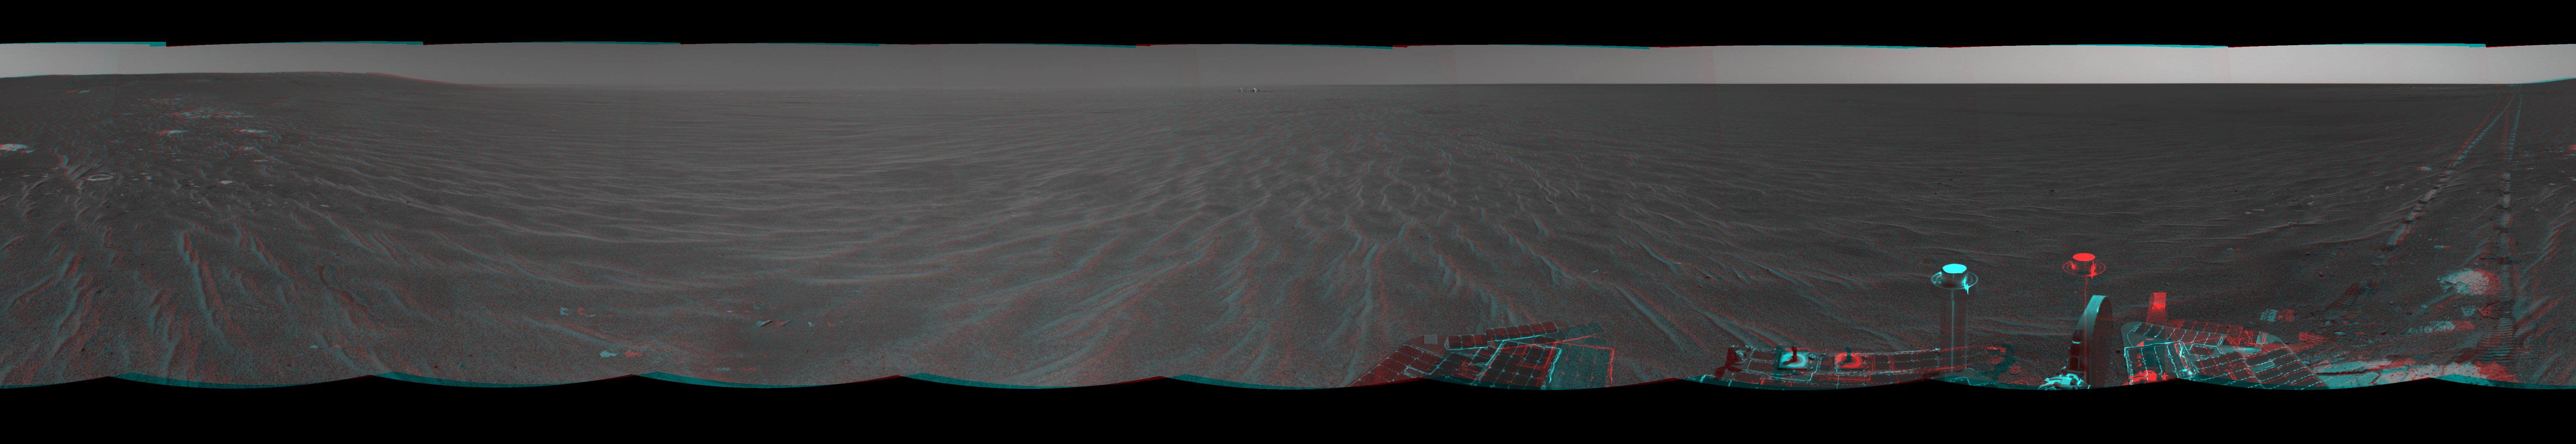

Opportunity’s View After Sol 321 Drive (3-D)

Figure 1

NASA’s Mars Exploration Rover Opportunity was on its way from “Endurance Crater” toward the spacecraft’s jettisoned heat shield when the navigation camera took the images combined into this 360-degree panorama. Opportunity drove 60 meters (197 feet) on its 321st martian day, or sol (Dec. 18, 2004). These images were taken later that sol and on the following sol. The rover had spent 181 sols inside the crater. This view is presented in a cylindrical-perspective projection without seam correction.

Figure 1 is the left-eye view of a stereo pair and Figure 2 is the right-eye view of a stereo pair.

Credit: NASA/JPL